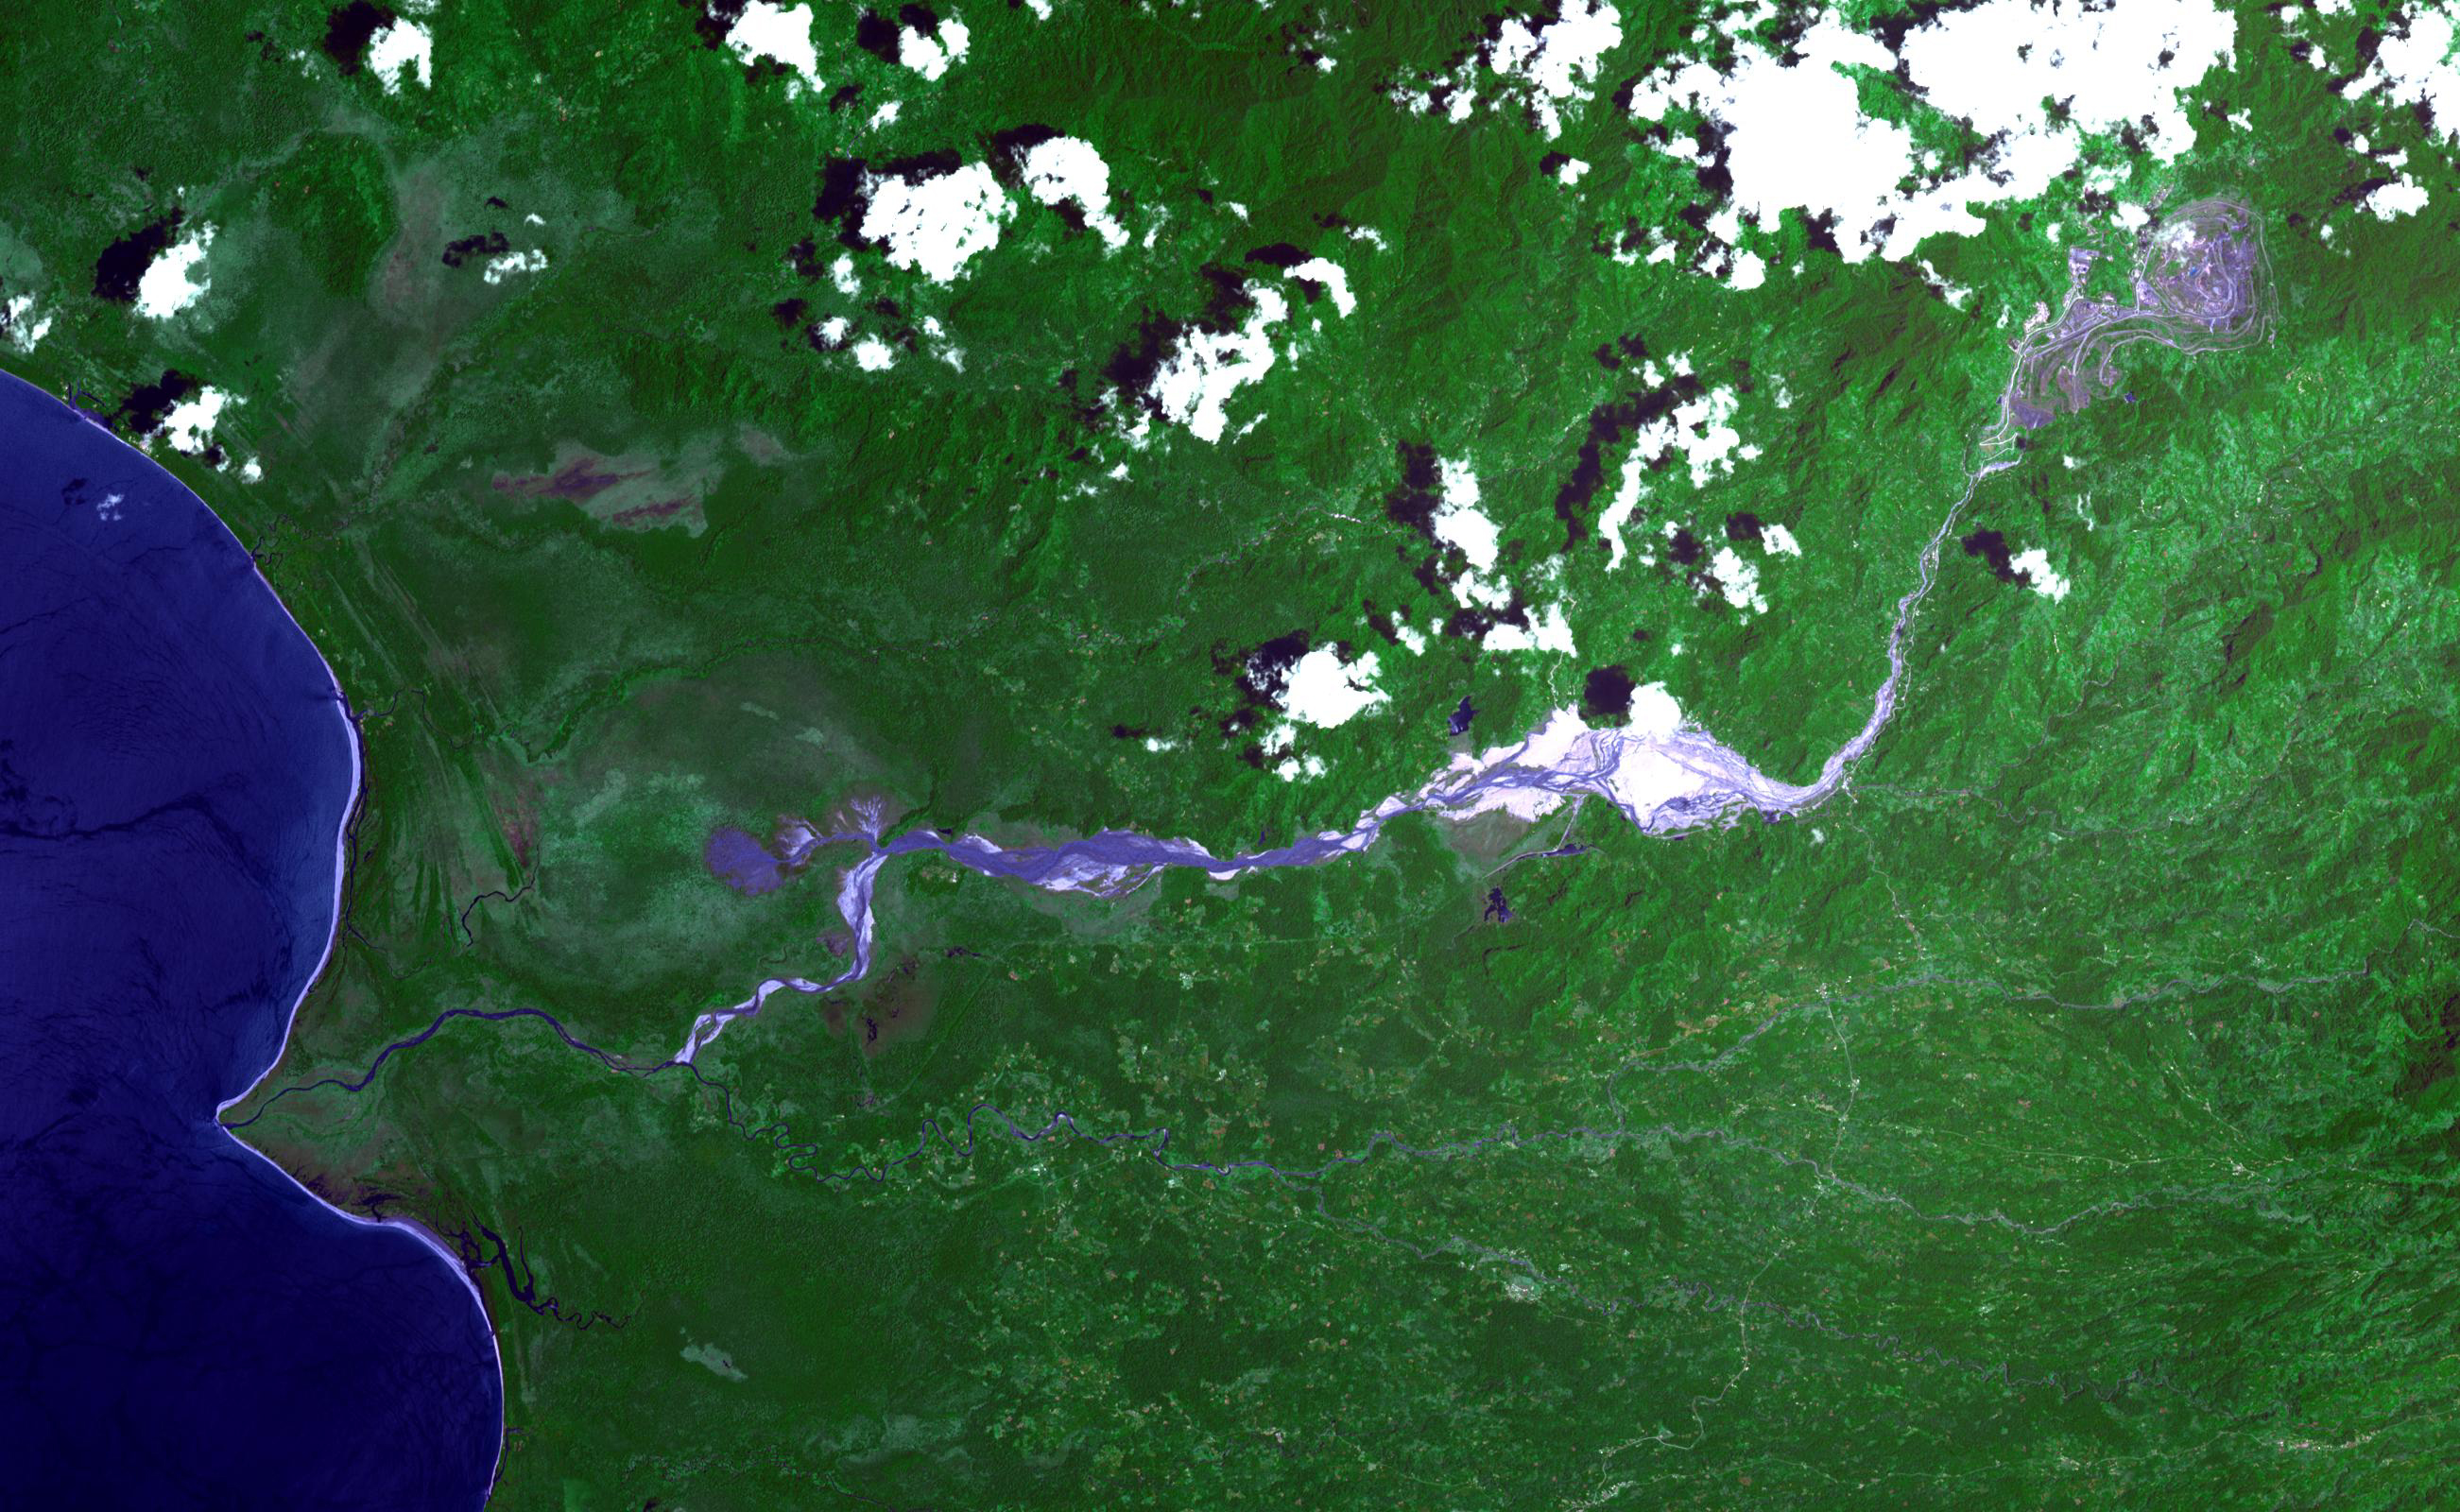

Panguna Copper Deposit, Papua New Guinea

The Panguna copper ore deposit was discovered in 1969 in the Autonomous Region of Bougainville, Papua New Guinea. It has one of the largest reserves in the world, with 1 billion tons of copper and 12 million ounces of gold. In 1989 the then world’s largest open pit copper-gold mine closed as a result of conflict between the mine owners and traditional land owners over the profits. The mine owners were also accused of poisoning the entire length of the Jaba River. The image was acquired November 12, 2013, covers an area of 24 by 39 kilometers, and is located at 6.3 degrees south, 155.5 degrees east.

With its 14 spectral bands from the visible to the thermal infrared wavelength region and its high spatial resolution of about 50 to 300 feet (15 to 90 meters), ASTER images Earth to map and monitor the changing surface of our planet. ASTER is one of five Earth-observing instruments launched Dec. 18, 1999, on Terra. The instrument was built by Japan’s Ministry of Economy, Trade and Industry. A joint U.S./Japan science team is responsible for validation and calibration of the instrument and data products.

The broad spectral coverage and high spectral resolution of ASTER provides scientists in numerous disciplines with critical information for surface mapping and monitoring of dynamic conditions and temporal change. Example applications are monitoring glacial advances and retreats; monitoring potentially active volcanoes; identifying crop stress; determining cloud morphology and physical properties; wetlands evaluation; thermal pollution monitoring; coral reef degradation; surface temperature mapping of soils and geology; and measuring surface heat balance.

The U.S. science team is located at NASA’s Jet Propulsion Laboratory in Pasadena, Calif. The Terra mission is part of NASA’s Science Mission Directorate, Washington.

Credit: NASA/METI/AIST/Japan Space Systems, and U.S./Japan ASTER Science Team